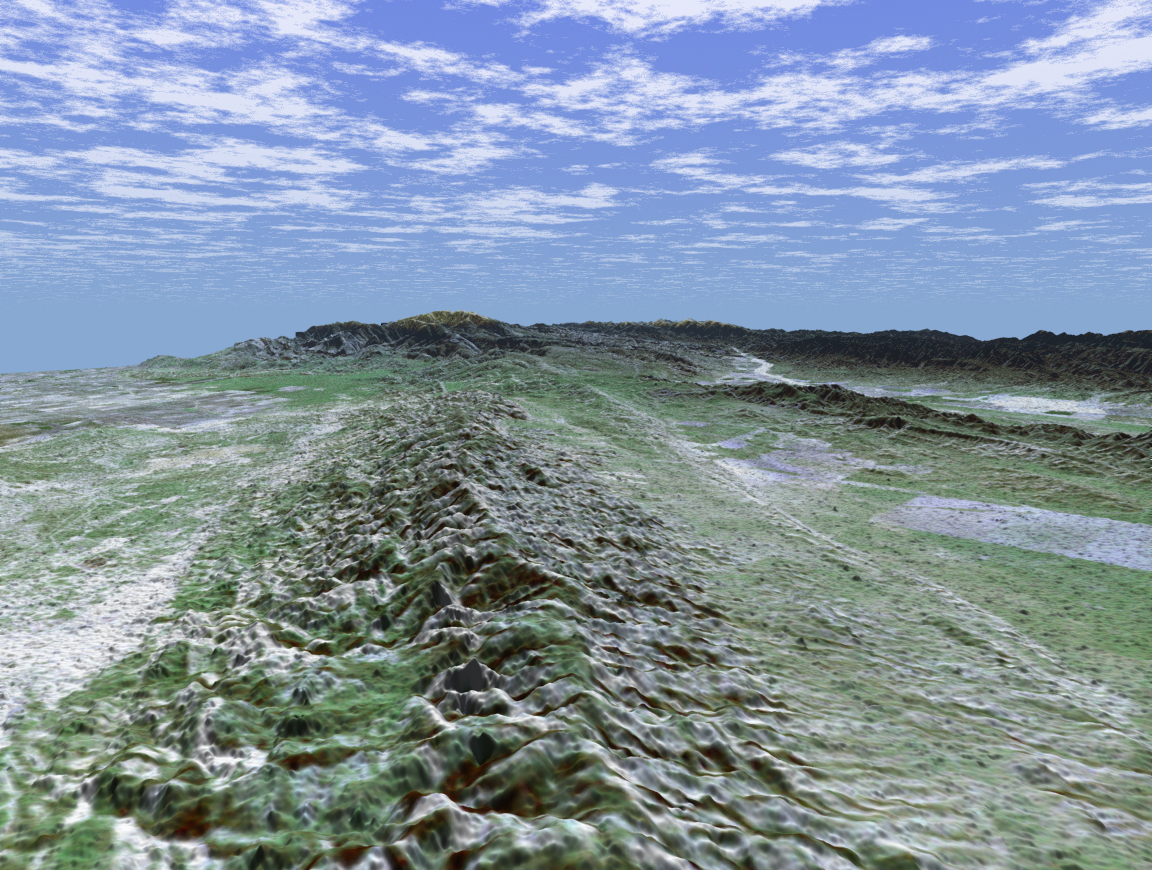

San Andreas Fault in the Carrizo Plain

The 1,200-kilometer (800-mile) San Andreas is the longest fault in California and one of the longest in North America. This perspective view of a portion of the fault was generated using data from the Shuttle Radar Topography Mission (SRTM), which flew on NASA’s Space Shuttle last February, and an enhanced, true-color Landsat satellite image. The view shown looks southeast along the San Andreas where it cuts along the base of the mountains in the Temblor Range near Bakersfield. The fault is the distinctively linear feature to the right of the mountains. To the left of the range is a portion of the agriculturally rich San Joaquin Valley. In the background is the snow-capped peak of Mt. Pinos at an elevation of 2,692 meters (8,831 feet). The complex topography in the area is some of the most spectacular along the course of the fault. To the right of the fault is the famous Carrizo Plain. Dry conditions on the plain have helped preserve the surface trace of the fault, which is scrutinized by both amateur and professional geologists. In 1857, one of the largest earthquakes ever recorded in the United States occurred just north of the Carrizo Plain. With an estimated magnitude of 8.0, the quake severely shook buildings in Los Angeles, caused significant surface rupture along a 350-kilometer (220-mile) segment of the fault, and was felt as far away as Las Vegas, Nev. This portion of the San Andreas is an important area of study for seismologists. For visualization purposes, topographic heights displayed in this image are exaggerated two times.

The elevation data used in this image was acquired by SRTM aboard the Space Shuttle Endeavour, launched on February 11, 2000. SRTM used the same radar instrument that comprised the Spaceborne Imaging Radar-C/X-Band Synthetic Aperture Radar (SIR-C/X-SAR) that flew twice on Endeavour in 1994. SRTM was designed to collect three-dimensional measurements of Earth’s land surface. To collect the 3-D SRTM data, engineers added a mast 60 meters (about 200 feet) long, installed additional C-band and X-band antennas, and improved tracking and navigation devices. The mission is a cooperative project between the NASA, the National Imagery and Mapping Agency (NIMA) of the U.S. Department of Defense, and the German and Italian space agencies. It is managed by NASA’s Jet Propulsion Laboratory, Pasadena, Calif, for NASA’s Earth Science Enterprise, Washington, D.C. JPL is a division of the California Institute of Technology in Pasadena.

Distance to Horizon: 73 kilometers (45.3 miles)
Location: 35.42 deg. North lat., 119.5 deg. West lon.
View: Toward the Southeast
Date Acquired: February 16, 2000 SRTM, December 14, 1984 Landsat
Image: NASA/JPL/NIMA

Credit: NASA/JPL